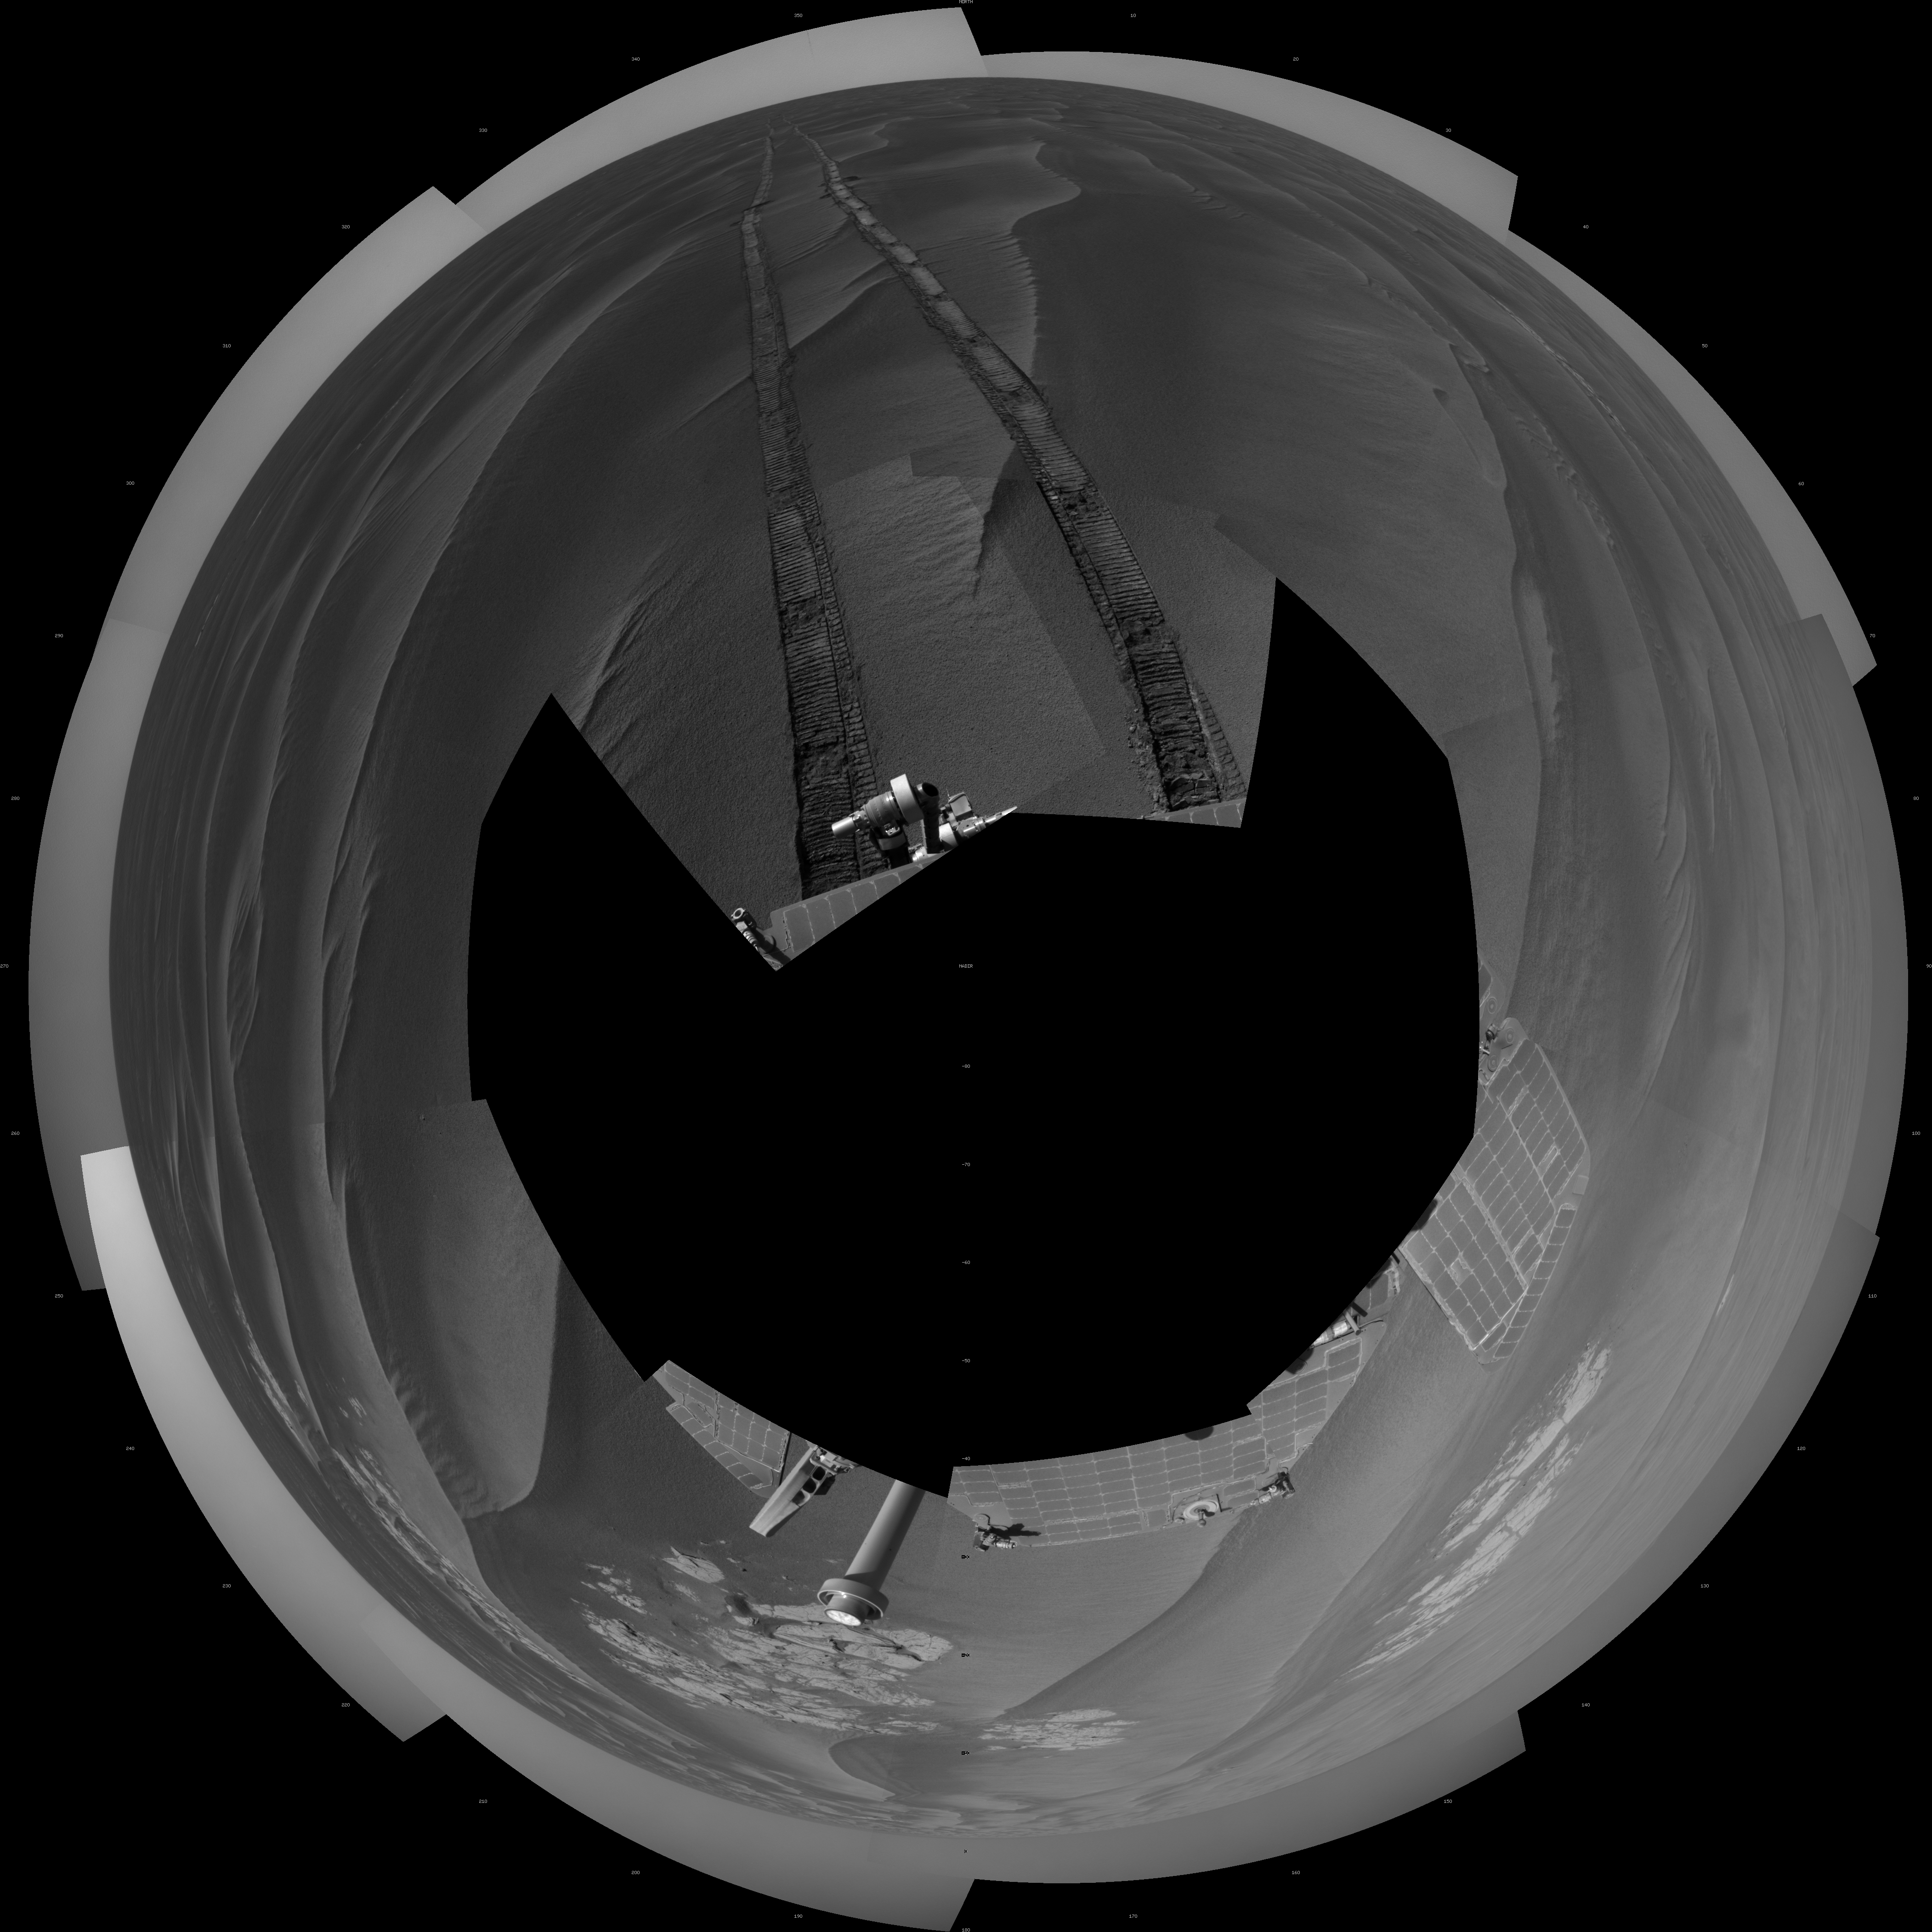

Opportunity’s Surroundings After Sol 2220 Drive (Polar)

NASA’s Mars Exploration Rover Opportunity used its navigation camera to take the images combined into this full 360-degree view of the rover’s surroundings after a drive on the 2,220th Martian day, or sol, of Opportunity’s mission on Mars (April 22, 2010). North is at the top.

Opportunity drove 10.18 meters (33.4 feet) toward the south-southeast on Sol 2220. The drive had been planned to go farther, but one precaution included in the commands sent to Opportunity that sol was for the rover to pause after about 10 meters and check whether its wheels were slipping more than 40 percent. This was a safeguard against having the rover’s wheels sink too far into the sand. The slippage had exceeded that amount, so Opportunity did not try to drive farther. After receiving data from the Sol 2220 drive, the rover team assessed the situation and decided that the wheels were not sinking excessively despite the slippage. After recharging batteries, Opportunity continued driving in the same direction six sols later.

Opportunity took some of the component images for this mosaic on Sol 2220, after the drive, and the rest on Sol 2221. Wind-formed ripples of dark sand make up much of the terrain surrounding this position. Patches of outcrop are visible to the south. For scale, the distance between the parallel wheel tracks is about 1 meter (about 40 inches).

The site is about 6 kilometers (3.7 miles) south-southwest of Victoria Crater.

This view is presented as a polar projection with geometric seam correction.

Credit: NASA/JPL-Caltech